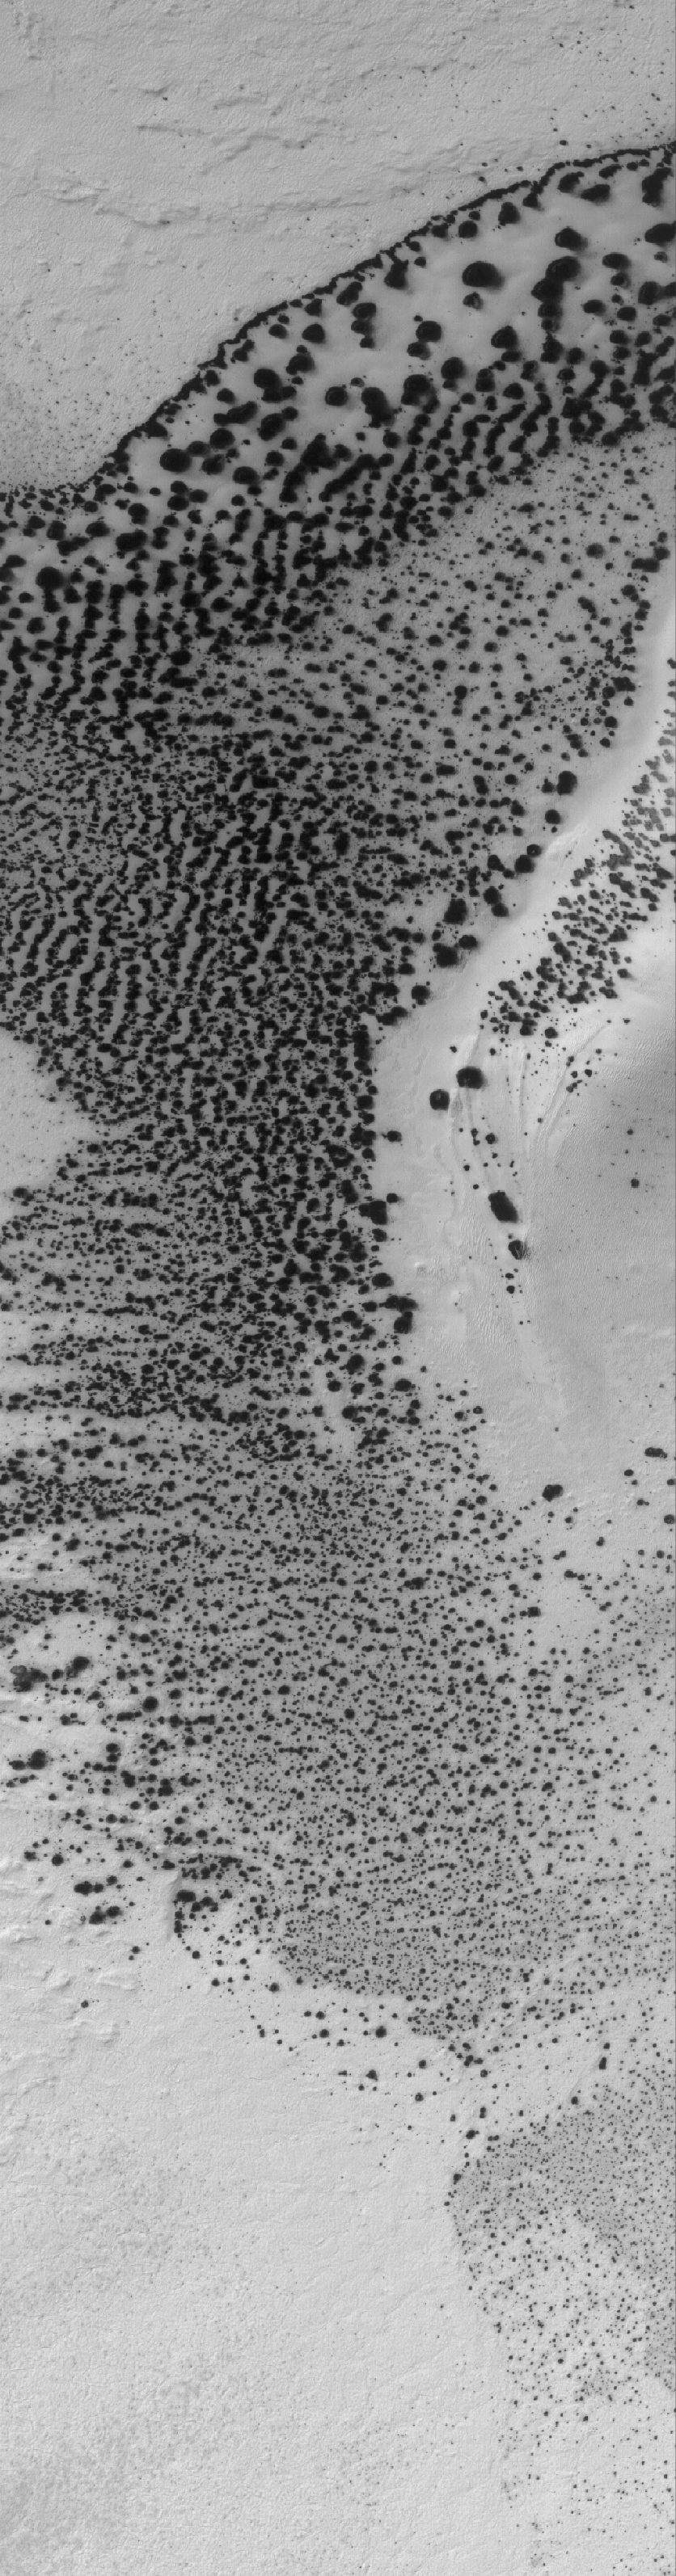

Defrosting Sand

2 September 2005
This Mars Global Surveyor (MGS) Mars Orbiter Camera (MOC) image shows a patch of frost-covered, dark sand that, at the time the picture was acquired in June 2005, had begun to defrost. The frost is carbon dioxide. Dunes and other patches of sand are usually the first polar features to develop dark spots as the frost begins to sublime away.

Location near: 78.9°S, 80.2°W
Image width: width: ~3 km (~1.9 mi)
Illumination from: upper left
Season: Southern Spring

Credit: NASA/JPL/Malin Space Science Systems